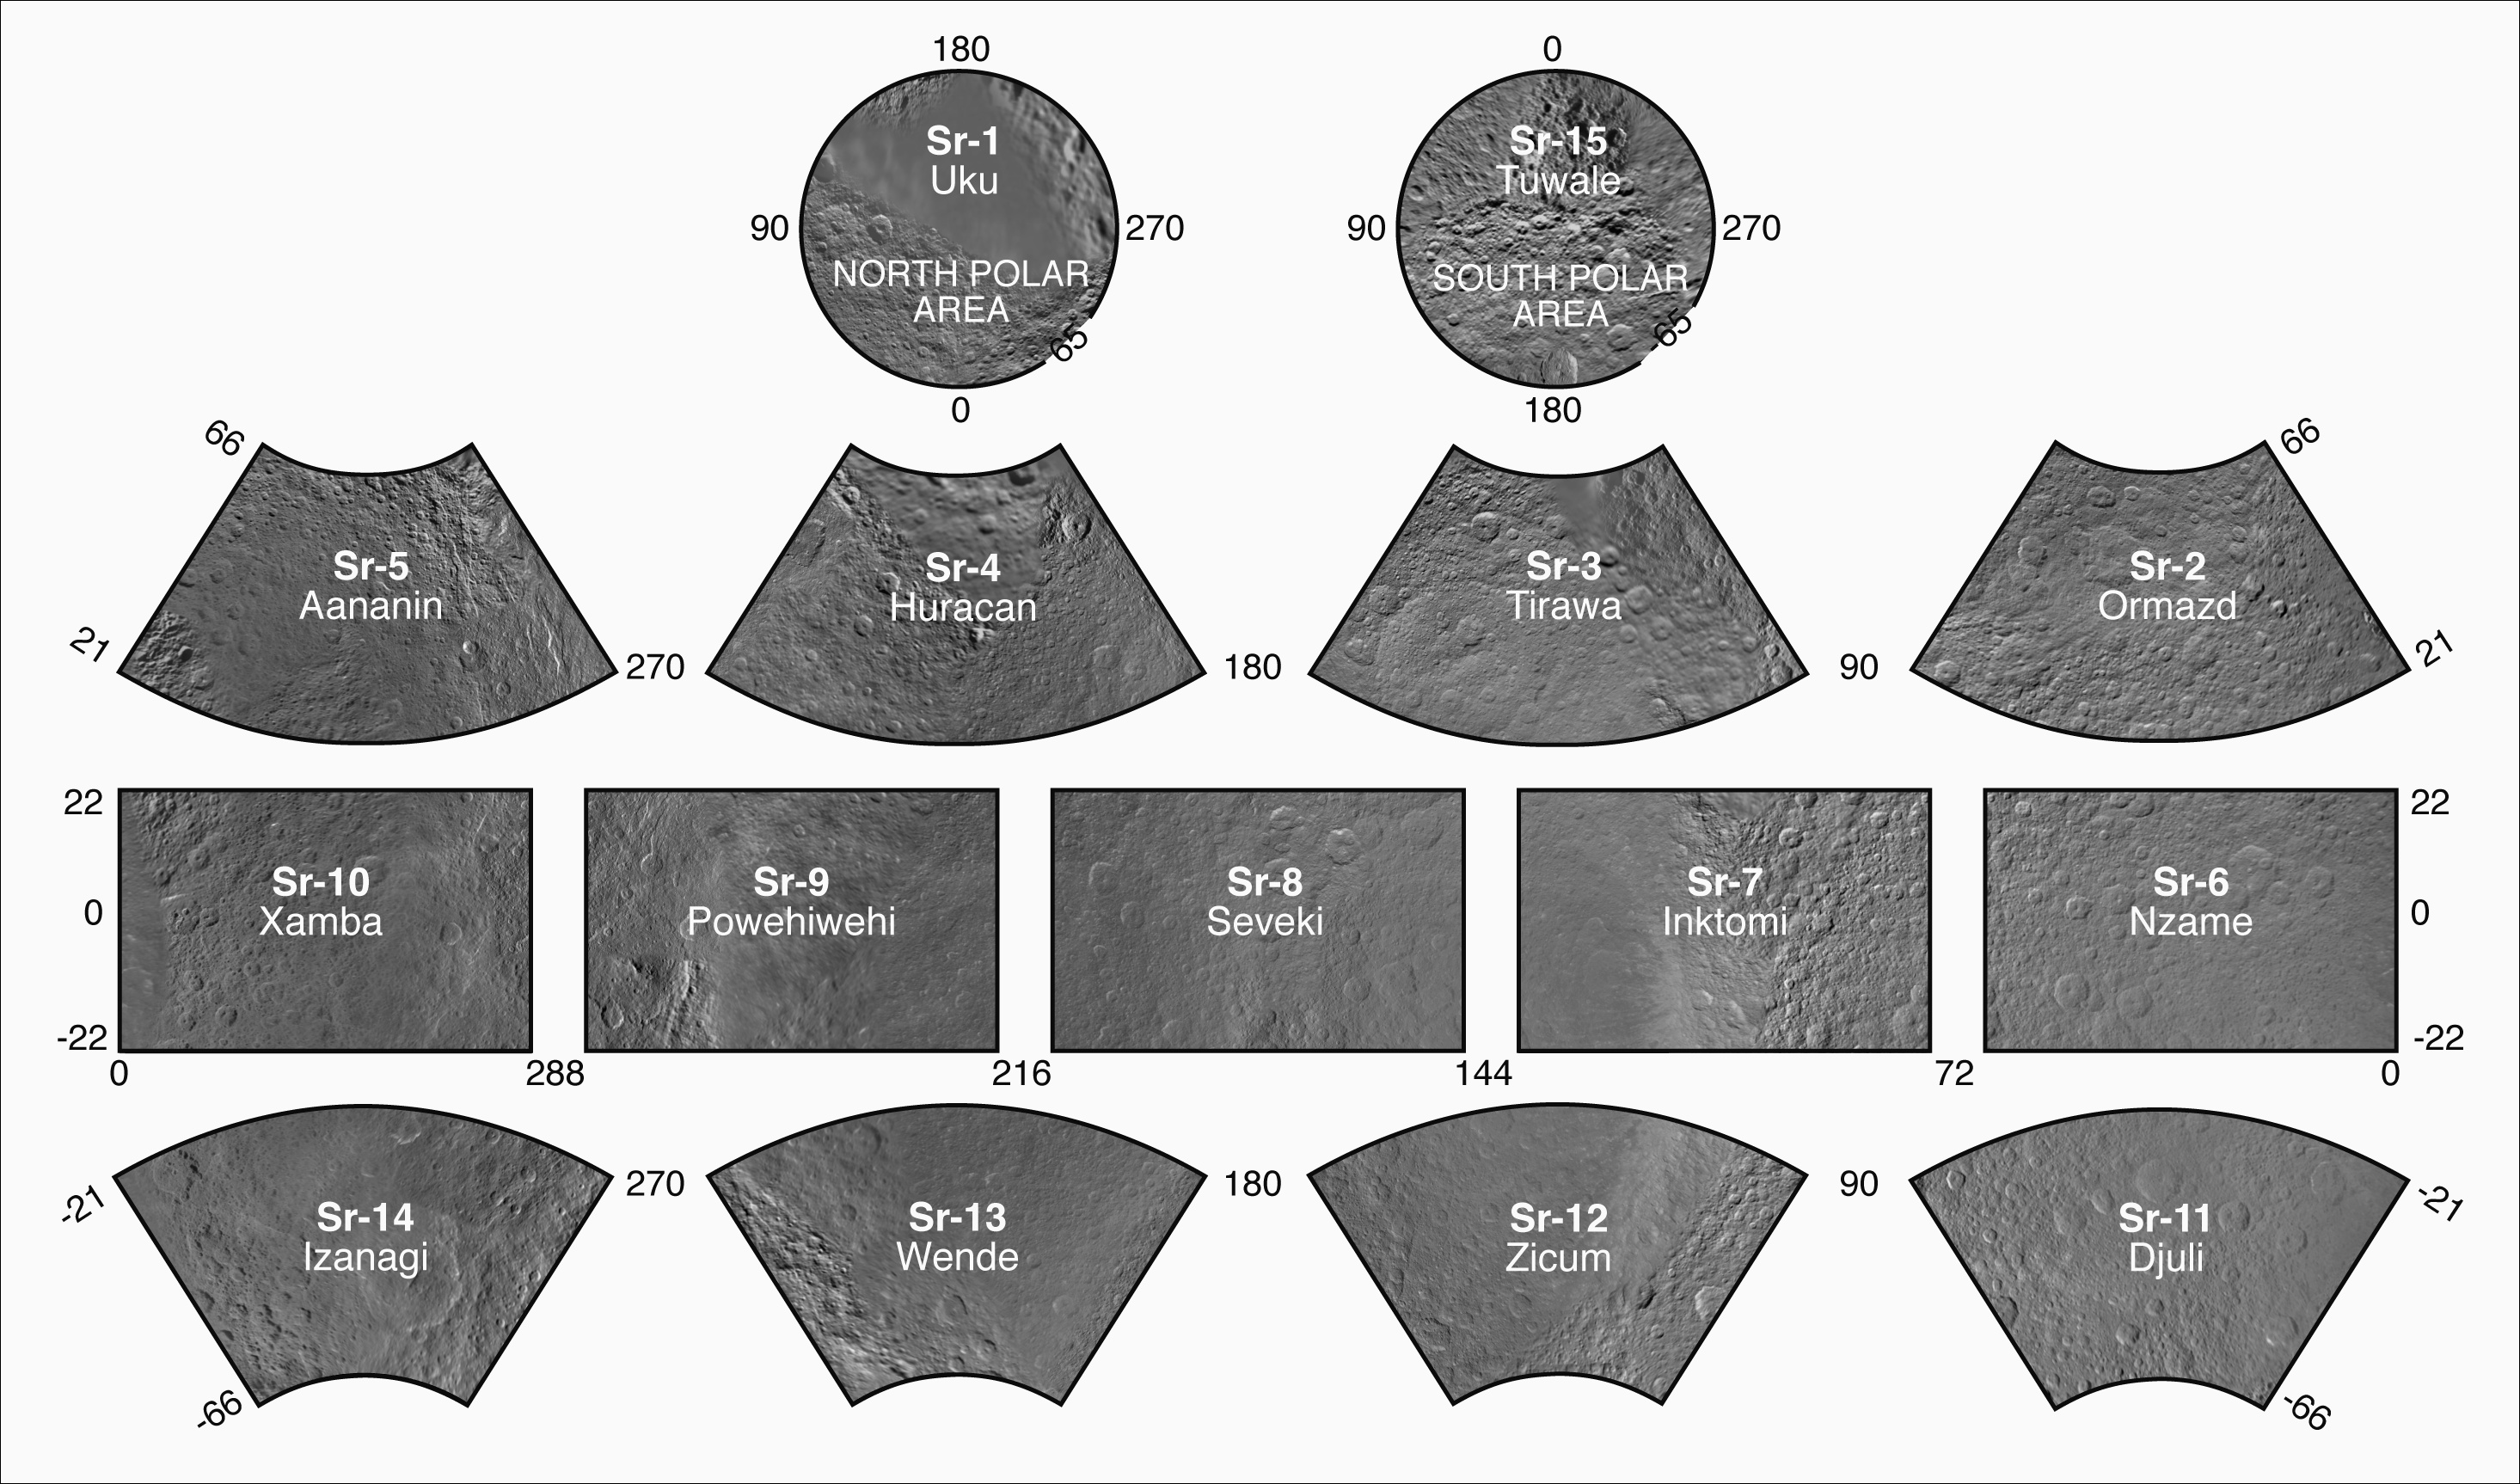

The Rhea Atlas

Presented here is a complete set of cartographic map sheets from a high-resolution Rhea atlas, a project of the Cassini Imaging Team.

The map sheets form a 15-quadrangle series covering the entire surface of Rhea at a nominal scale of 1:1,000,000. An index for the atlas is included here, along with an unlabeled version of each terrain section. The map data was acquired by the Cassini imaging experiment. The mean radius of Rhea used for projection of the maps is 536.3 kilometers (333.2 miles). Names for features have been approved by the International Astronomical Union.

Photomosaic Maps

Uku Region (Sr-1)
Tuwale Region (Sr-15)
Ormazd (Sr-2)
Tirawa (Sr-3)
Huracan (Sr-4)
Aananin (Sr-5)
Nzame (Sr-6)
Inktomi (Sr-7)
Seveki (Sr-8)
Powehiwehi (Sr-9)
Xamba (Sr-10)
Djuli (Sr-11)
Zicum Sr-12
Wende (Sr-13)
Izanagi (Sr-14)
The Cassini-Huygens mission is a cooperative project of NASA, the European Space Agency and the Italian Space Agency. The Jet Propulsion Laboratory, a division of the California Institute of Technology in Pasadena, manages the mission for NASA’s Science Mission Directorate in Washington. The Cassini orbiter and its two onboard cameras were designed, developed and assembled at JPL. The imaging team is based at the Space Science Institute, Boulder, Colo.

Credit: NASA/JPL/Space Science Institute